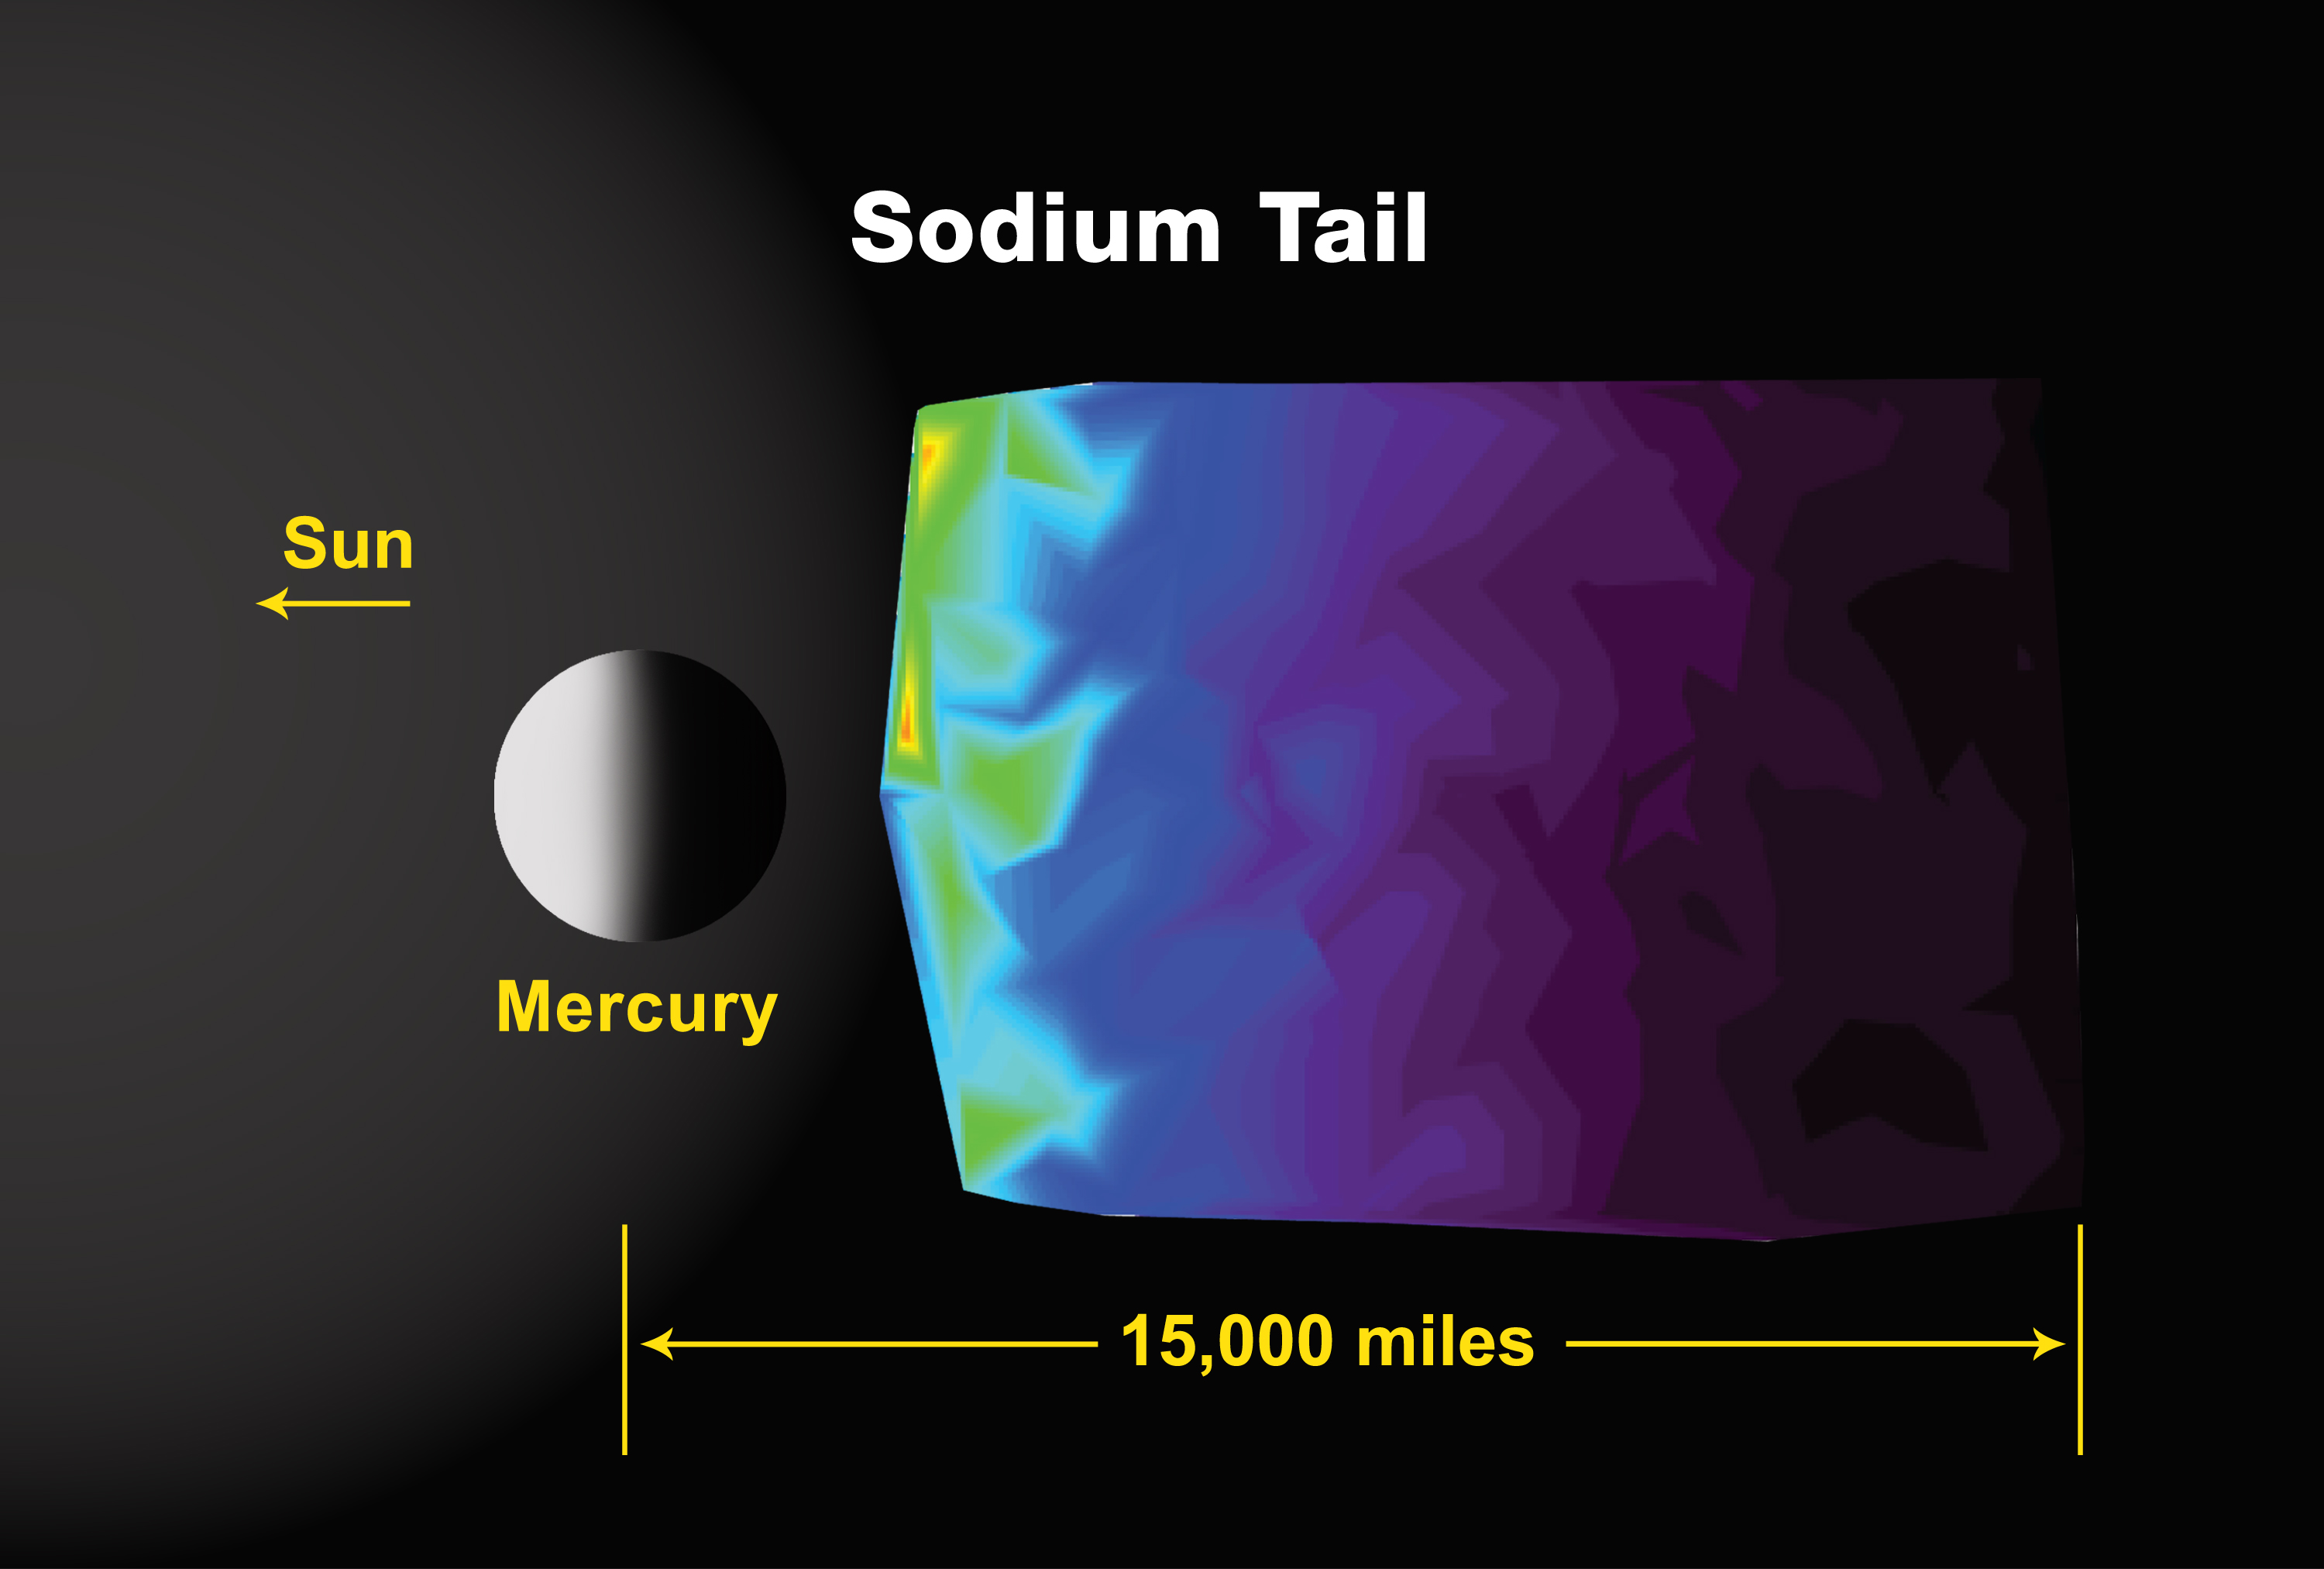

Mercury’s Sodium Tail

This plot shows the intensity of emission of light associated with sodium atoms in the vicinity of Mercury. The observations were made with the Ultraviolet and Visible Spectrometer (UVVS) section of the Mercury Atmospheric and Surface Composition Spectrometer (MASCS). The intensity (up to 40 kiloRayleighs) indicates the relative abundance of material, in this case sodium atoms, along the observational line of sight back to the spacecraft. While sodium from Mercury has been observed with Earth-based telescopes, this is the highest-spatial-resolution image ever made. The geometry and observing circumstances have to be disentangled to infer the true spatial distribution, but the observations do confirm a north-south asymmetry that has previously been observed in ground-based sodium images.

The sodium emission is at 589 nm (in the visible part of the spectrum and the same wavelength, or color, as in sodium lamps and street lights on Earth). Because sodium atoms have intense emission, they are easy to detect, and this makes sodium a good tracer for other volatile elements in Mercury’s exosphere.

These images are from MESSENGER, a NASA Discovery mission to conduct the first orbital study of the innermost planet, Mercury. For information regarding the use of images, see the MESSENGER image use policy.

Credit: NASA/University of Colorado/Johns Hopkins University Applied Physics Laboratory/Carnegie Institution of Washington